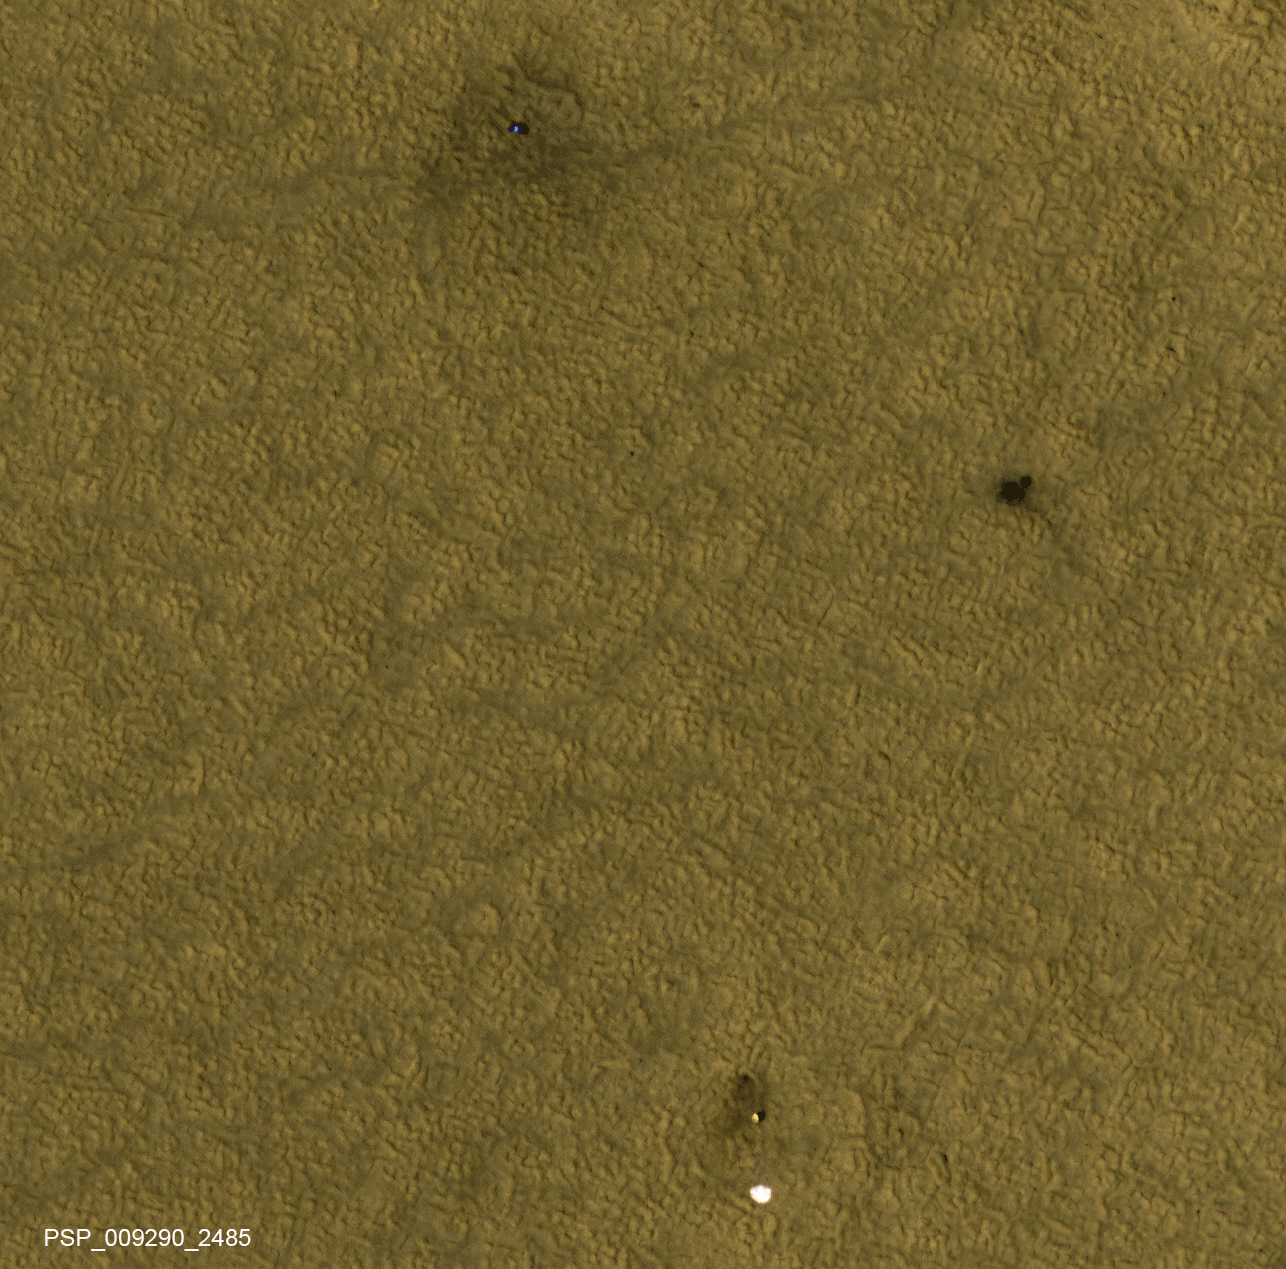

NASA’s Phoenix Lander on Mars, Nearly a Decade Later

Animation

Figure 1Figure 2

This animation blinks back and forth between two images taken nearly a decade apart of NASA’s Mars Phoenix Lander and related hardware around the mission’s May 25, 2008, landing site on far-northern Mars. By late 2017, dust had obscured much of what was visible two months after the landing.

Both images were taken by the High Resolution Imaging Science Experiment (HiRISE) camera on NASA’s Mars Reconnaissance Orbiter. The one with three patches of darker ground — where landing events removed dust — was taken on July 20, 2008. It is Fig. 1, an excerpt of HiRISE observation PSP_009290_2485. The one with a more even coating of pale dust throughout the area was taken on Dec. 21, 2017. It is Fig. 2, an excerpt of HiRISE observation ESP_053451_2485. Both cover an area roughly 300 meters wide at 68 degrees north latitude, 234 degrees east longitude, and the two are closely matched in viewing and illumination geometry, from about five Martian years apart in northern hemisphere summers.

The animation comparing the two images shows a number of changes between mid-2008 and late 2017. The lander (top) appears darker, and is now covered by dust. The dark spot created by the heat shield impact (right) is brighter, again due to dust deposition. The back shell and parachute (bottom) shows a darker parachute and brighter area of impact disturbance, thanks again to deposits of dust. We also see that the parachute has shifted in the wind, moving to the east.

In August 2008, Phoenix completed its three-month mission studying Martian ice, soil and atmosphere. The lander worked for two additional months before reduced sunlight caused energy to become insufficient to keep the lander functioning. The solar-powered robot was not designed to survive through the dark and cold conditions of a Martian arctic winter.

The University of Arizona, Tucson, led the Phoenix mission and also operates HiRISE, which was built by Ball Aerospace & Technologies Corp., Boulder, Colorado. NASA’s Jet Propulsion Laboratory, a division of Caltech in Pasadena, California, managed the Phoenix Mars Lander Project and manages the Mars Reconnaissance Orbiter Project for NASA’s Science Mission Directorate, Washington. Lockheed Martin Space, Denver, built both the Phoenix and Mars Reconnaissance Orbiter spacecraft.

Credit: NASA/JPL-Caltech/Univ. of Arizona